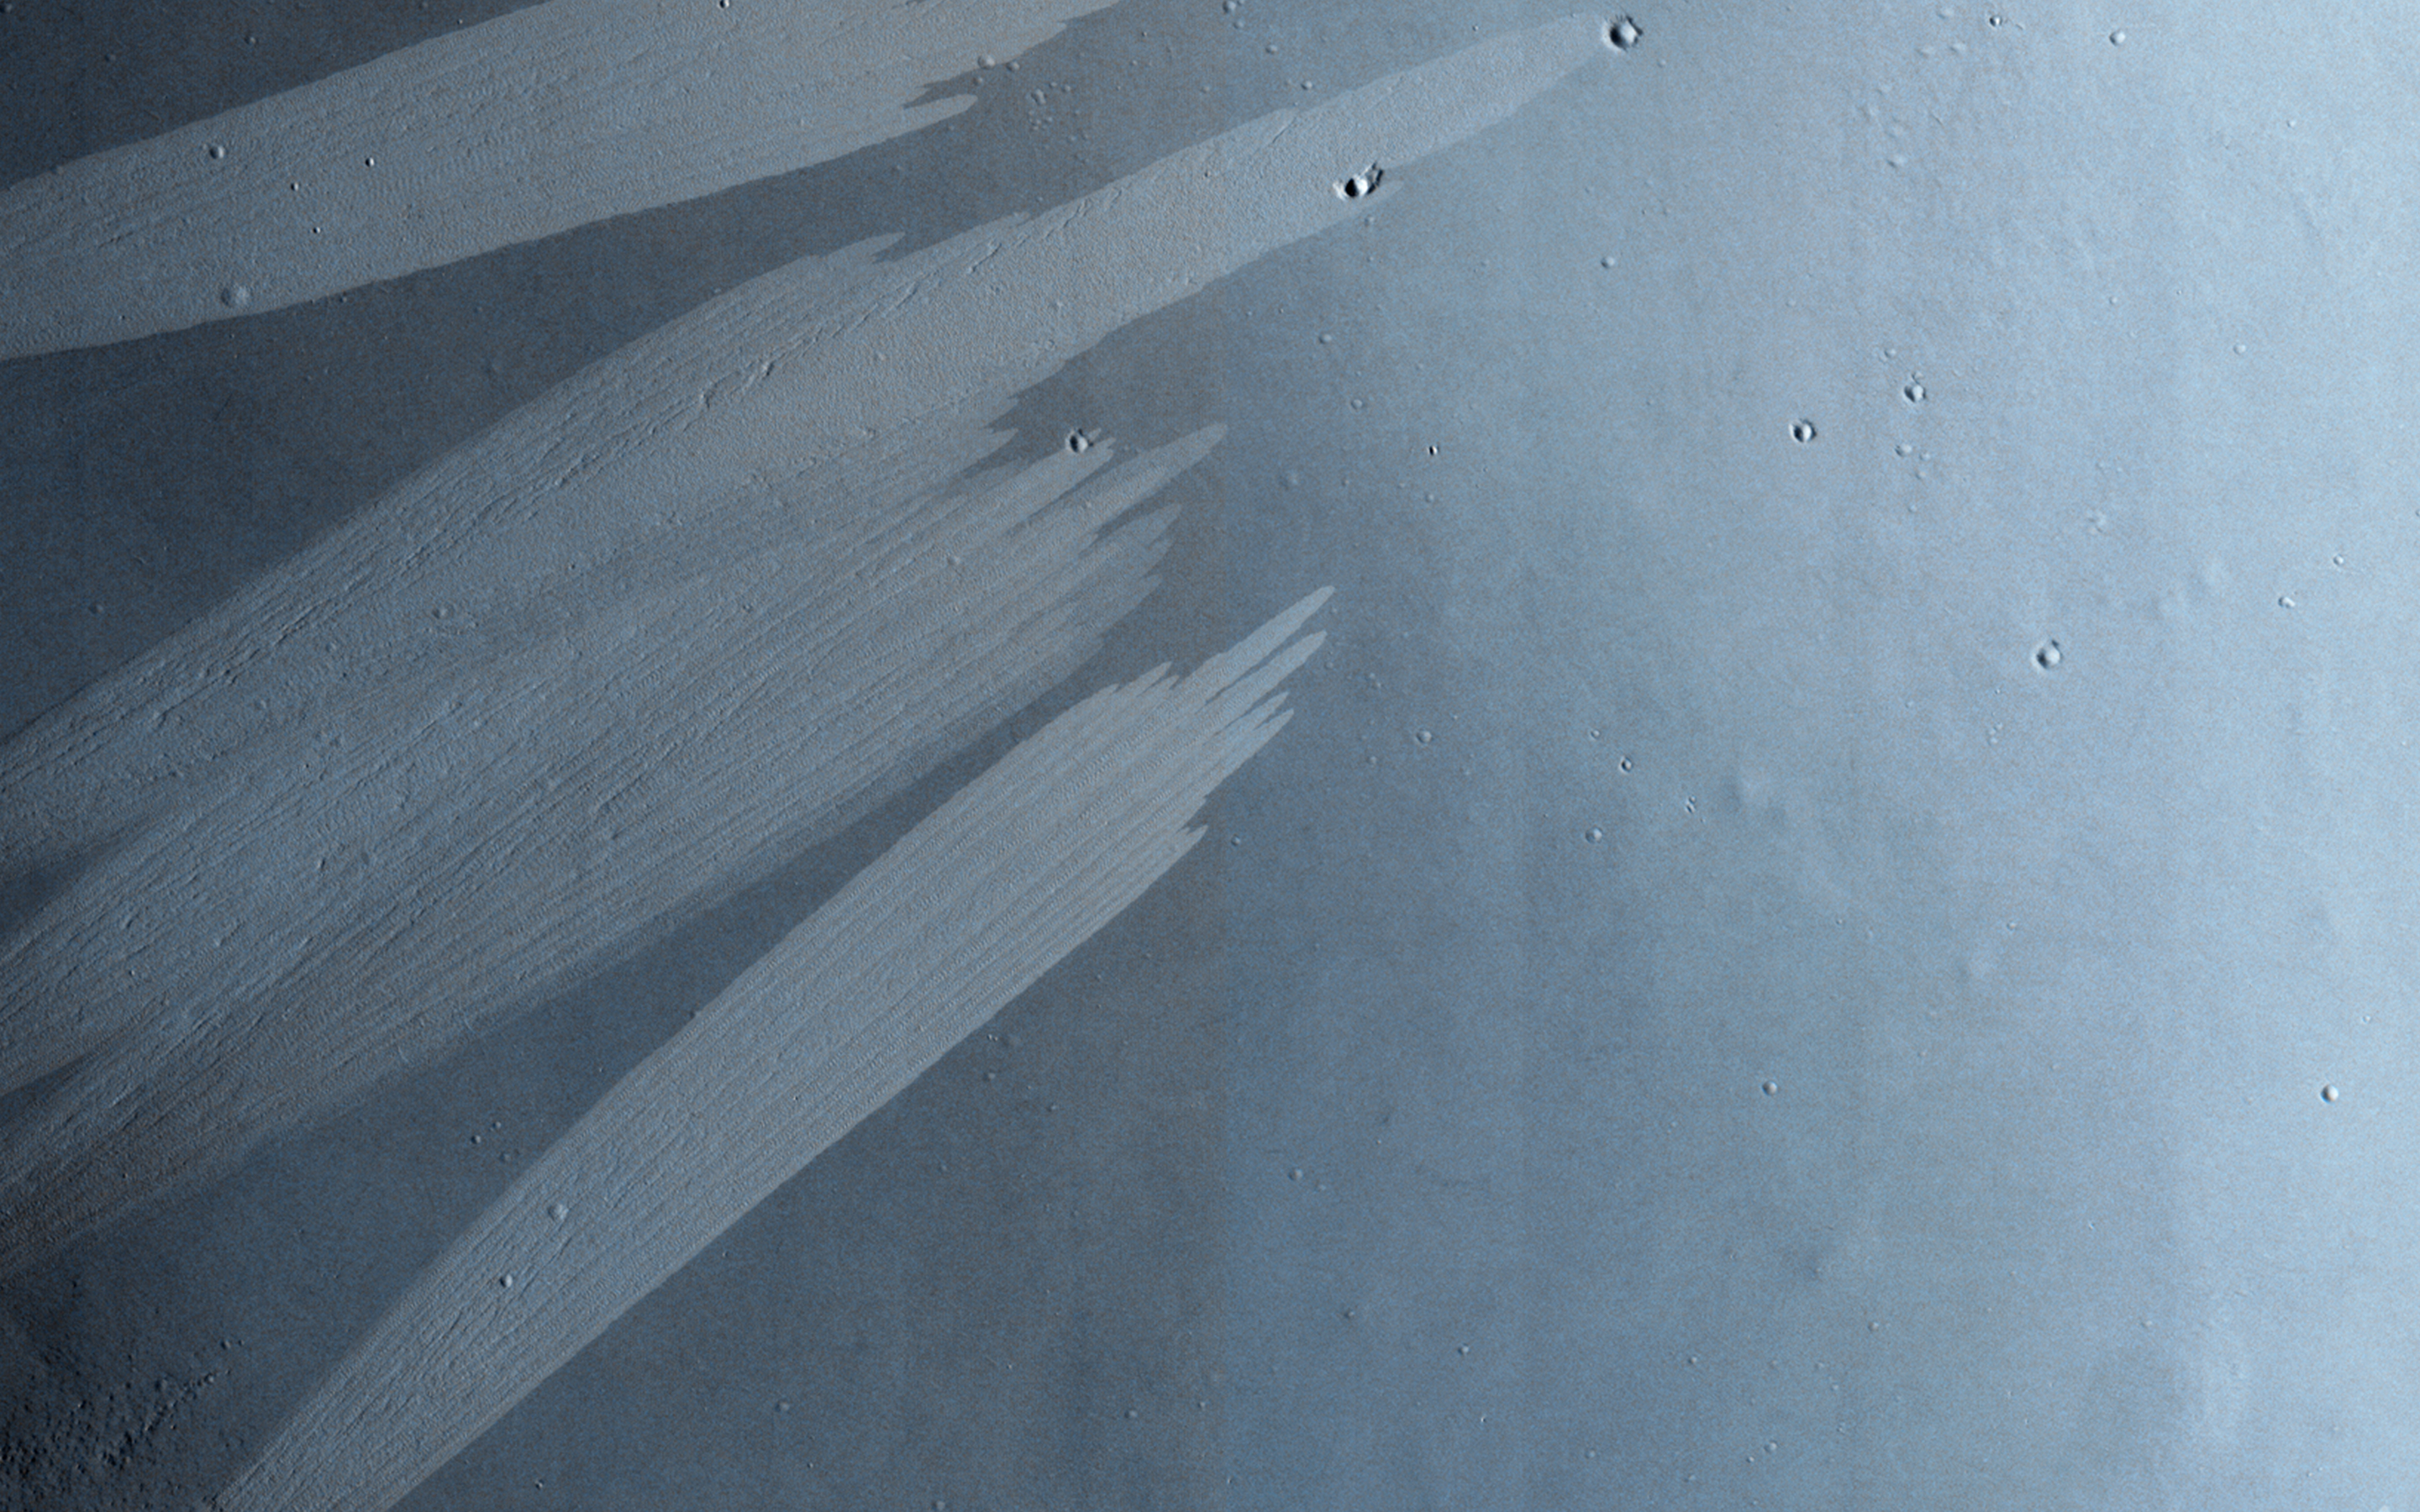

Bright Slope Streaks in Arabia Terra

This observation shows bright and dark slope streaks in craters in the Arabia Terra region.

Slope streak formation is among the few known processes currently active on Mars. The cause of slope streaks is still debated, and both dry and wet processes have been proposed to explain their formation. They are most commonly believed to form by gravity-driven movement of extremely dry sand or very fine-grained dust in an almost fluidlike manner (analogous to a terrestrial snow avalanche) exposing darker underlying material.

The darkest slope streaks are the youngest and can be seen to cross cut and lie on top of the older and lighter-toned streaks. The lighter-toned streaks are believed to be dark streaks that are brightening with time as new dust is deposited on their surface. Where they occur, dark slope streaks are typically more plentiful than the bright streaks. However in this area, distinct bright slope streaks appear to be more plentiful, especially in the two smaller craters on either side of the larger crater in the center of the image.

HiRISE is one of six instruments on NASA’s Mars Reconnaissance Orbiter. The University of Arizona, Tucson, operates HiRISE, which was built by Ball Aerospace & Technologies Corp., Boulder, Colorado. NASA’s Jet Propulsion Laboratory, a division of the California Institute of Technology in Pasadena, manages the Mars Reconnaissance Orbiter Project for NASA’s Science Mission Directorate, Washington.

Credit: NASA/JPL-Caltech/Univ. of Arizona